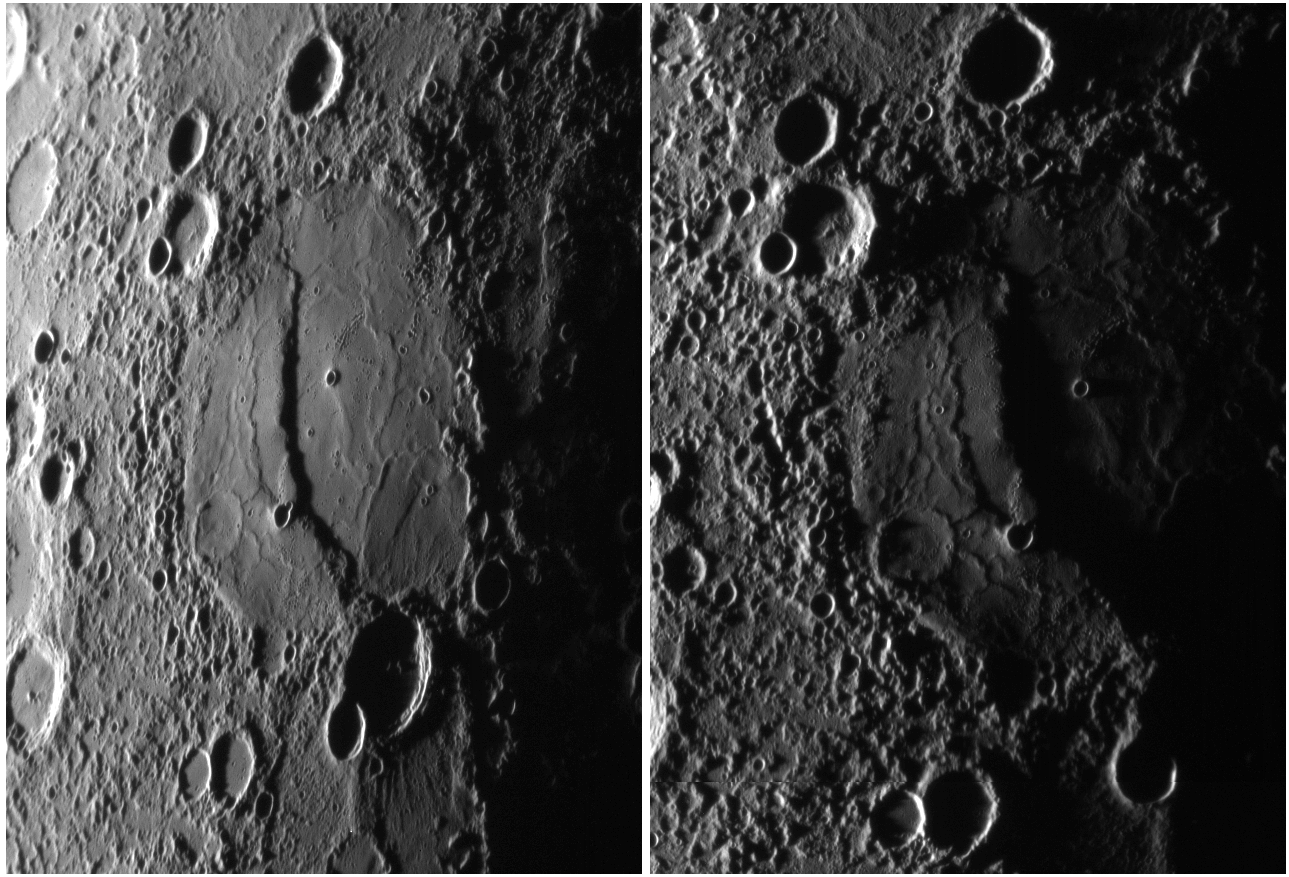

Evening Shadows

The above MESSENGER images were taken on approach to Mercury during the spacecraft’s second (left) and third (right) flybys. The image from the second flyby was featured in an earlier release. The image on the right was taken about 75 minutes before MESSENGER’s closest approach. The two images cover very nearly the same terrain, but for the right image the Sun’s illumination is more nearly grazing (local time is almost sunset) and the viewing perspective of the spacecraft is more nearly vertical. The large impact crater bisected with a prominent scarp or cliff is the same feature in both images. Because of Mercury’s rotation between the two encounters, the position of the crater in the right image is nearly at the terminator (the division between the dayside and night side of the planet), and thus the shadows are longer. The near-grazing illumination emphasizes the topography of the crater floor, including the relief of the wrinkle ridges on either side of the large scarp. To the west of the crater, the shadows and viewing angle show that the terrain is far more rugged than it appeared from the second flyby.

Date Acquired: September 29, 2009
Image Mission Elapsed Time (MET): 16244187
Instrument: Narrow Angle Camera (NAC) of the Mercury Dual Imaging System (MDIS)
Resolution: 400 meters/pixel (0.25 miles/pixel)
Scale: The large crater is 190 kilometers (120 miles) across; the scarp bisecting the crater is over a kilometer (almost a mile) high
Spacecraft Altitude: 15,500 kilometers (9,600 miles)

These images are from MESSENGER, a NASA Discovery mission to conduct the first orbital study of the innermost planet, Mercury. For information regarding the use of images, see the MESSENGER image use policy.

Credit: NASA/Johns Hopkins University Applied Physics Laboratory/Carnegie Institution of Washington